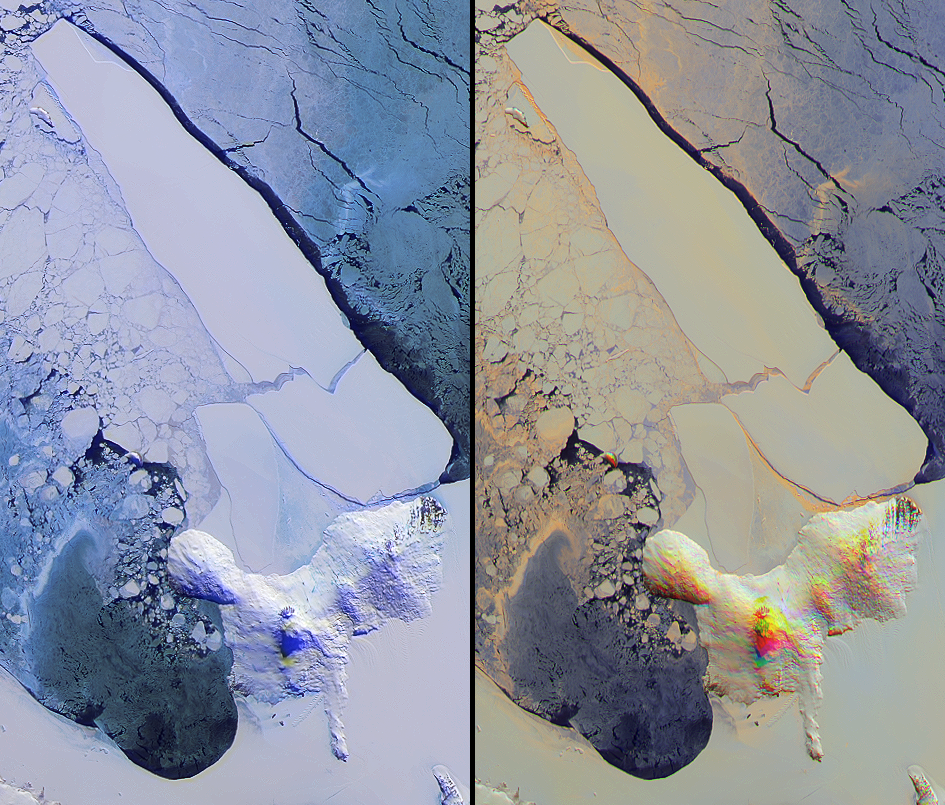

Breakup of the World’s Largest Iceberg

Iceberg B-15A was the largest iceberg in the world (measuring about 11,000 square kilometers) when it broke away from Western Antarctica’s Ross Ice Shelf in March 2000. It held that distinction for over three years until splitting into two pieces in early October, 2003. The Multi-angle Imaging SpectroRadiometer (MISR) acquired these views of the new iceberg B-15J (resting against Ross Island) and B-15A (now free to drift into the Southern Ocean) on October 26. Several massive icebergs (including B-15A) had migrated during 2000 and 2001 and ground against Ross Island, forming a barrier that influenced wind and current patterns and altered the regional ecology.

The two images provide information on both the spectral and angular reflectance properties of ice types in the region. The left-hand panel is a false-color view from MISR’s vertical-viewing (nadir) camera in which near-infrared, red and blue spectral data are displayed as red, green and blue, respectively. Because of the tendency of water to absorb near-infrared wavelengths, some ice types exhibit an especially bright blue hue in this display. The right-hand panel is a multi-angular composite from three MISR cameras, in which color acts as a proxy for angular reflectance variations related to texture. Here, data from the red-band of MISR’s 60° forward-viewing, nadir, and 60° backward-viewing cameras are displayed as red, green and blue, respectively. In the southern latitudes, MISR’s backward-pointing cameras receive a stronger signal from surfaces that predominantly forward scatter sunlight (these tend to be smooth surfaces), and MISR’s forward-pointing cameras receive a stronger signal from surfaces that predominantly backscatter sunlight (these tend to be rougher surfaces). Thus, the colors in this representation highlight textural properties of elements within the scene, with blue tones indicating smoother surfaces and red/orange hues indicating rougher surfaces.

The Multi-angle Imaging SpectroRadiometer observes the daylit Earth continuously and every 9 days views the entire Earth between 82 degrees north and 82 degrees south latitude. These data products were generated from a portion of the imagery acquired during Terra orbit 20511. The panels cover an area of 129 kilometers x 221 kilometers, and utilize data from blocks 153 to 155 within World Reference System-2 path 56.

MISR was built and is managed by NASA’s Jet Propulsion Laboratory, Pasadena, CA, for NASA’s Office of Earth Science, Washington, DC. The Terra satellite is managed by NASA’s Goddard Space Flight Center, Greenbelt, MD. JPL is a division of the California Institute of Technology.

Credit: NASA/GSFC/LaRC/JPL, MISR Team